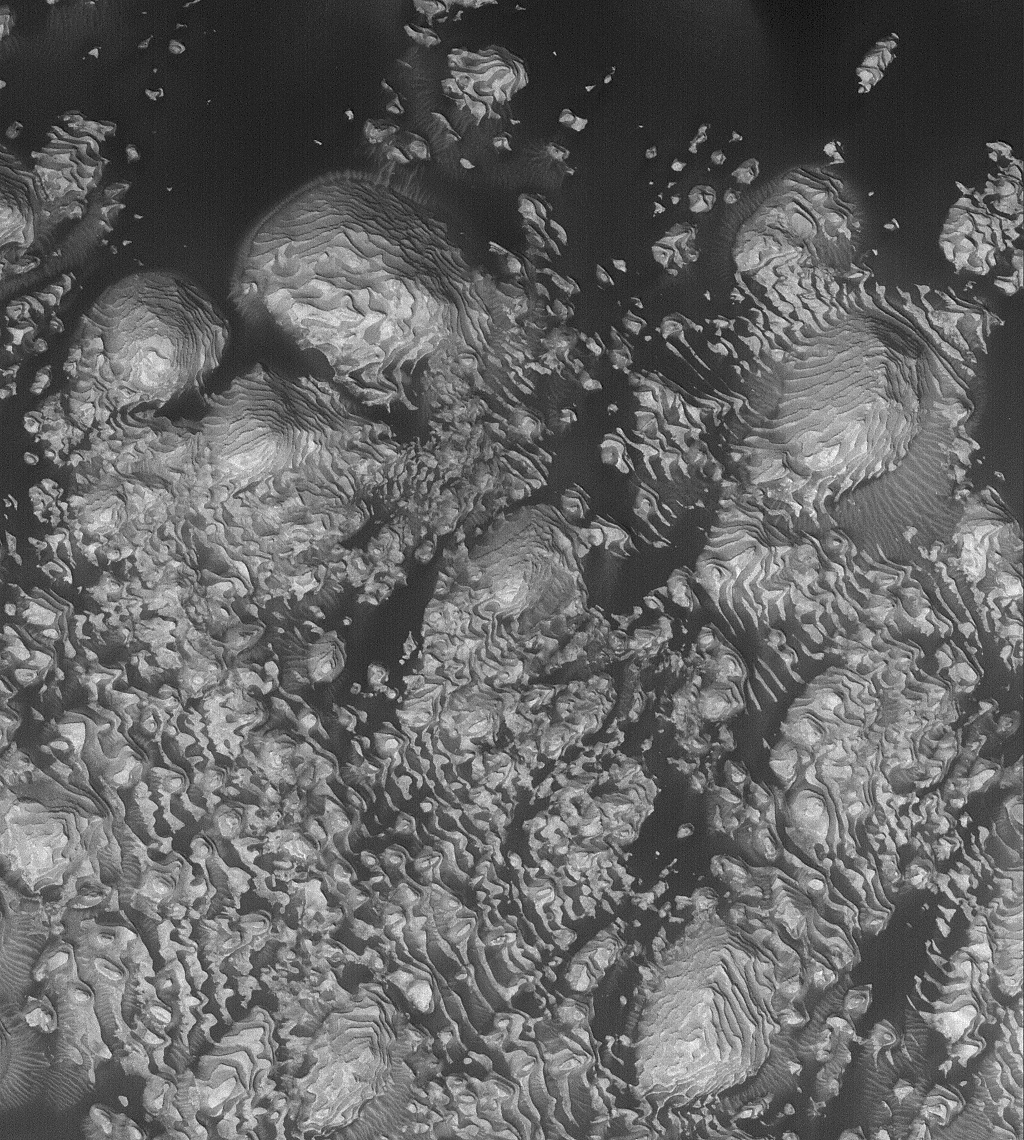

8°N 7°W Crater

20 November 2005
This Mars Global Surveyor (MGS) Mars Orbiter Camera (MOC) image shows light-toned, layered, sedimentary rock outcrops in an unnamed crater located at 8°N, 7°W. Dark, windblown sand enhances the contrast in this view. Hundreds of layers of repeated thickness and physical properties suggest that a cyclic or at least episodic process acted over a considerable period of time to deposit these materials in the crater. At the time the sediments were deposited, the crater might have hosted a lake.

Location near: 6.1°N, 10.7°W
Image width: width: ~3 km (~1.9 mi)
Illumination from: lower left
Season: Northern Autumn

Credit: NASA/JPL/Malin Space Science Systems